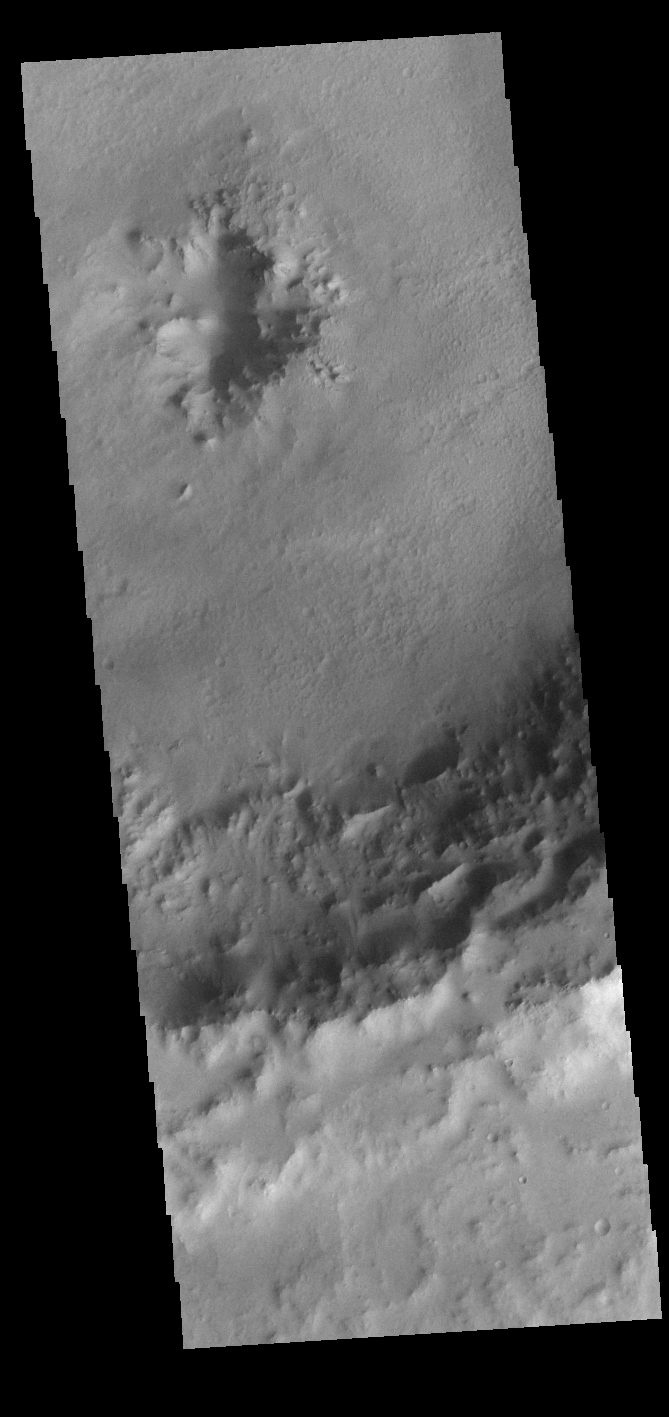

Central Pit Crater

Today’s VIS image shows an unnamed crater in Noachis Terra. This crater has a pit in the center of the floor of the crater. Craters can have several different features at this location, including a peak, a pit, a peak with a pit, or a smooth floor.

Credit: NASA/JPL-Caltech/ASU